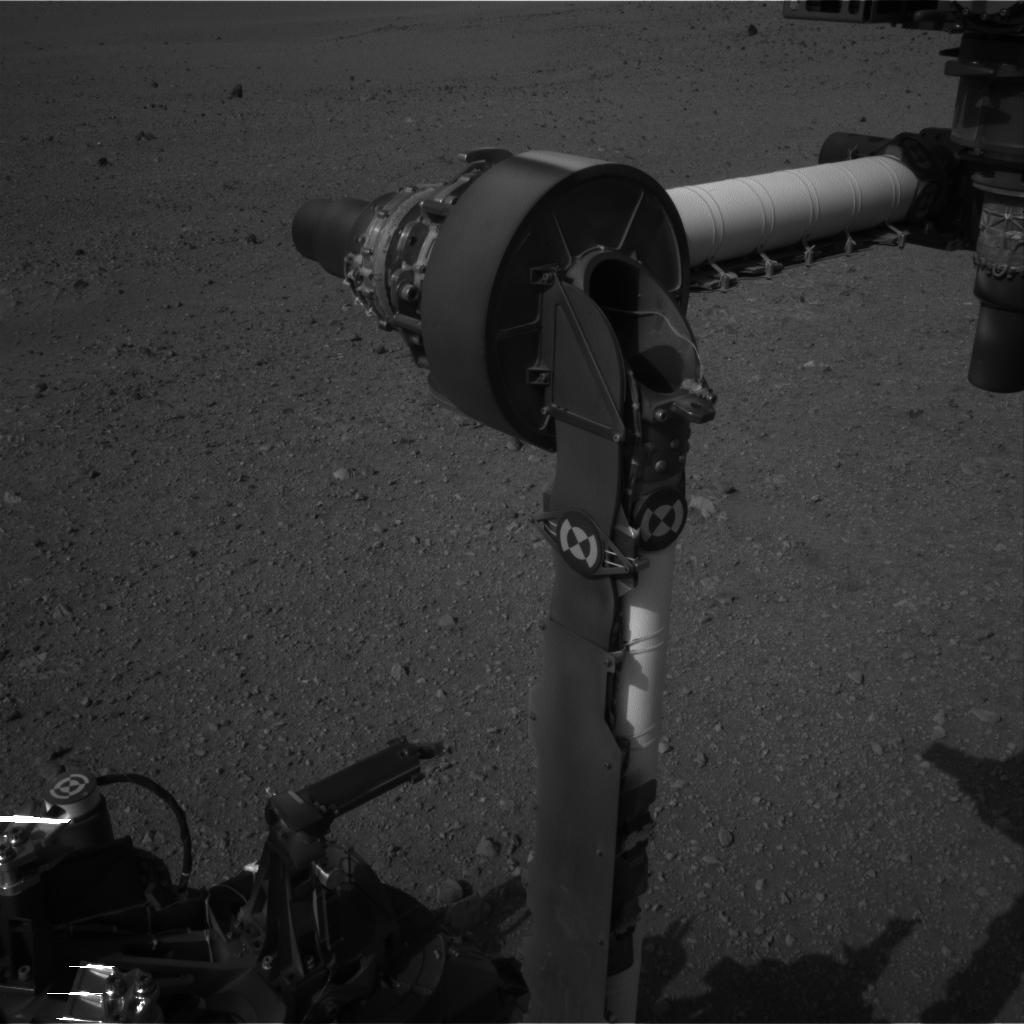

Part of Curiosity’s Outstretched Arm, Full-Resolution

This full-resolution image from NASA’s Curiosity shows the elbow joint of the rover’s extended robotic arm on Aug. 20, 2012. The Navigation Camera captured this view.

JPL manages the Mars Science Laboratory/Curiosity for NASA’s Science Mission Directorate in Washington. The rover was designed, developed and assembled at JPL, a division of the California Institute of Technology in Pasadena.

Credit: NASA/JPL-Caltech